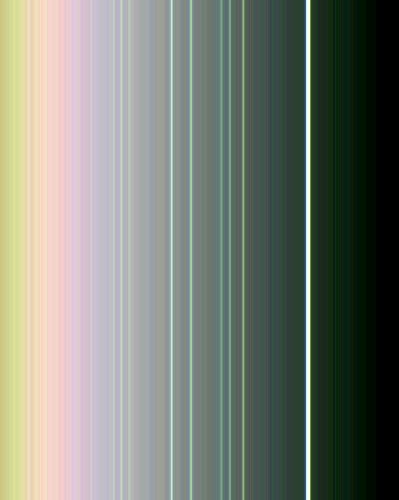

Uranus Rings in False Color

This false-color view of the rings of Uranus was made from images taken by Voyager 2 on Jan. 21, 1986, from a distance of 4.17 million kilometers (2.59 million miles). All nine known rings are visible here; the somewhat fainter, pastel lines seen between them are contributed by the computer enhancement. Six 15-second narrow-angle images were used to extract color information from the extremely dark and faint rings. Two images each in the green, clear and violet filters were added together and averaged to find the proper color differences between the rings. The final image was made from these three color averages and represents an enhanced, false-color view. The image shows that the brightest, or epsilon, ring at top is neutral in color, with the fainter eight other rings showing color differences between them. Moving down, toward Uranus, we see the delta, gamma and eta rings in shades of blue and green; the beta and alpha rings in somewhat lighter tones; and then a final set of three, known simply as the 4, 5 and 6 rings, in faint off-white tones. Scientists will use this color information to try to understand the nature and origin of the ring material. The resolution of this image is approximately 40 km (25 mi). The Voyager project is managed for NASA by the Jet Propulsion Laboratory.

Credit: NASA/JPL